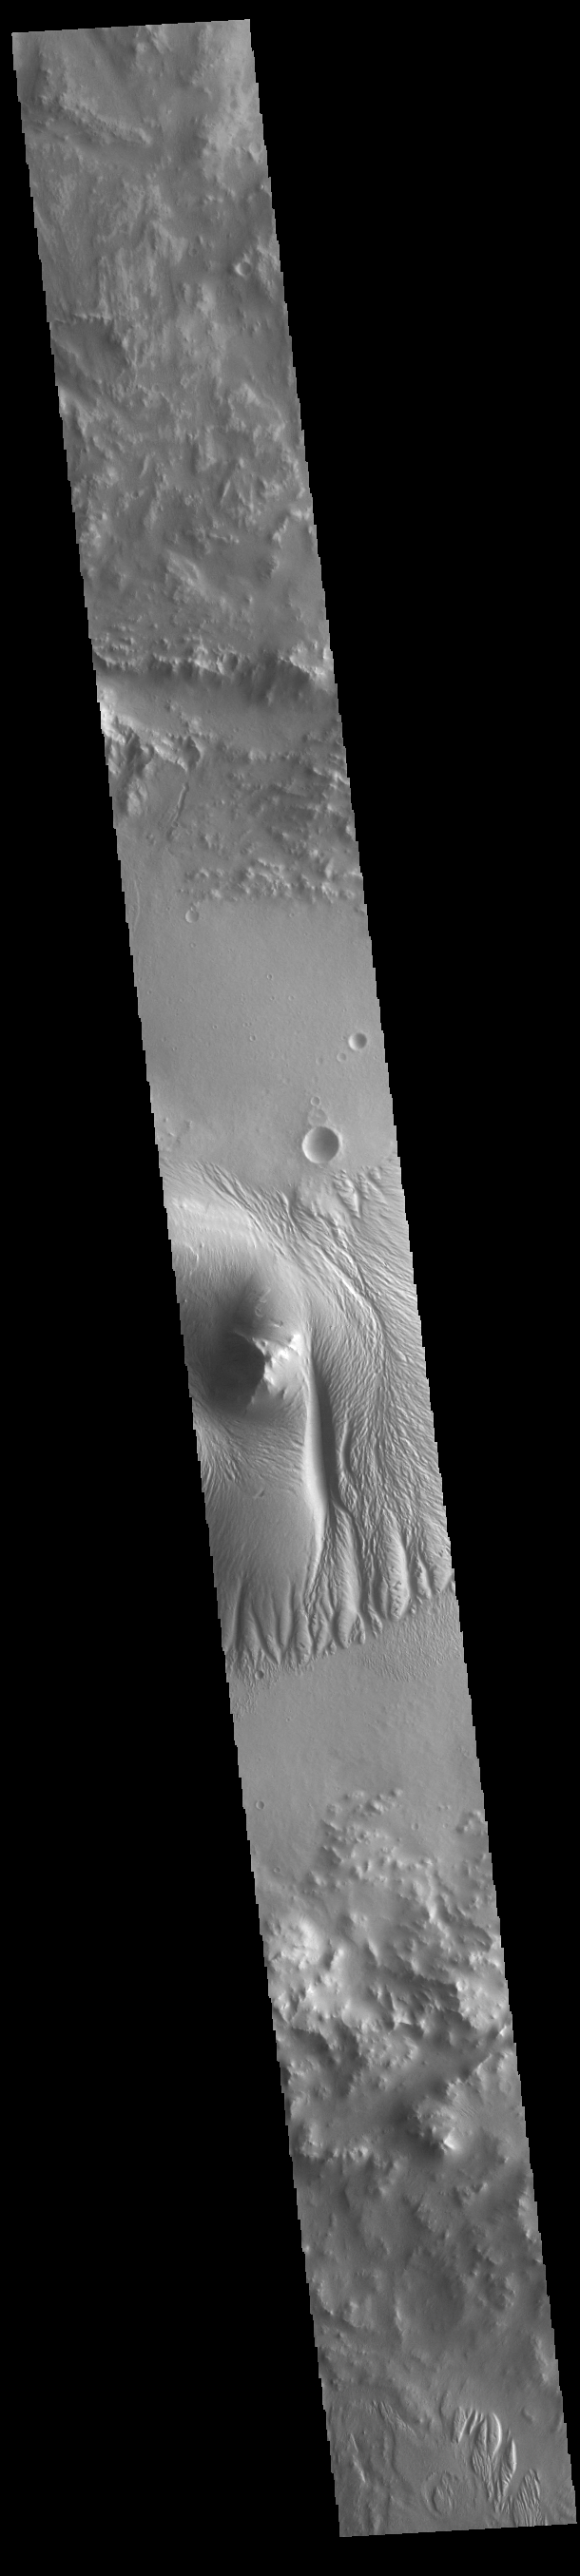

Nicholson Crater

Today’s image shows a cross section of Nicholson Crater. The central peak of this crater is surrounded by a layered deposit that rises 3.5km (2 miles) above the crater floor. This central mound of material has undergone extensive wind erosion, with yardangs visible on the on most of the mound. These features are created by long term winds scouring a poor cemented surface material into linear ridges and valleys. The direction of the ridge/valley is aligned with the wind direction. The dominant wind direction in this region of the mound is along a north/south trend. However, other wind directions can occur within a localized region, as evidenced by the smaller yardangs near the north side of the mound. Located on the southern edge of Amazonis Planitia, Nicholson Crater is 102km (63 miles) in diameter.

Credit: NASA/JPL-Caltech/ASU